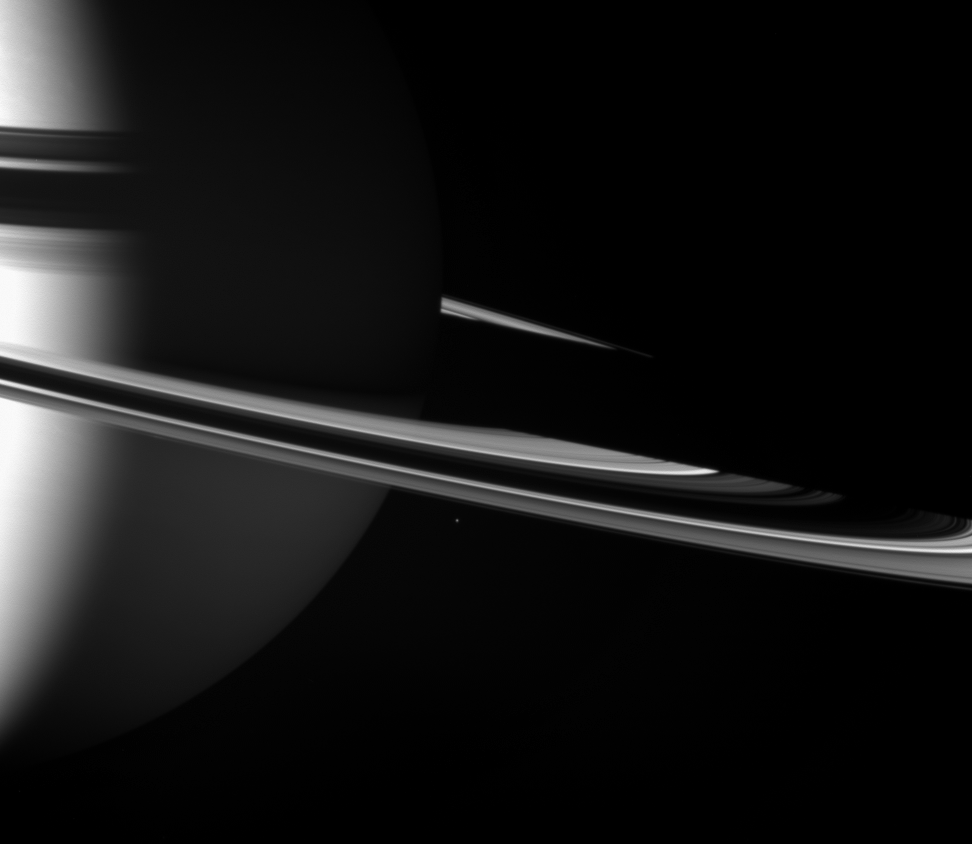

Alone with the Giant

A small moon travels its circuit just outside the main rings of Saturn. Epimetheus (116 kilometers, 72 miles across) is absolutely dwarfed by the giant planet.

This view looks toward the unilluminated side of the rings from about 5 degrees above the ringplane. The night side of the planet’s southern hemisphere is illuminated by ringshine — sunlight reflected off the rings.

The image was taken in visible light with the Cassini spacecraft wide-angle camera on Nov. 14, 2007. The view was acquired at a distance of approximately 1.7 million kilometers (1.1 million miles) from Saturn. Image scale is 102 kilometers (63 miles) per pixel.

The Cassini-Huygens mission is a cooperative project of NASA, the European Space Agency and the Italian Space Agency. The Jet Propulsion Laboratory, a division of the California Institute of Technology in Pasadena, manages the mission for NASA’s Science Mission Directorate, Washington, D.C. The Cassini orbiter and its two onboard cameras were designed, developed and assembled at JPL. The imaging operations center is based at the Space Science Institute in Boulder, Colo.

Credit: NASA/JPL/Space Science Institute